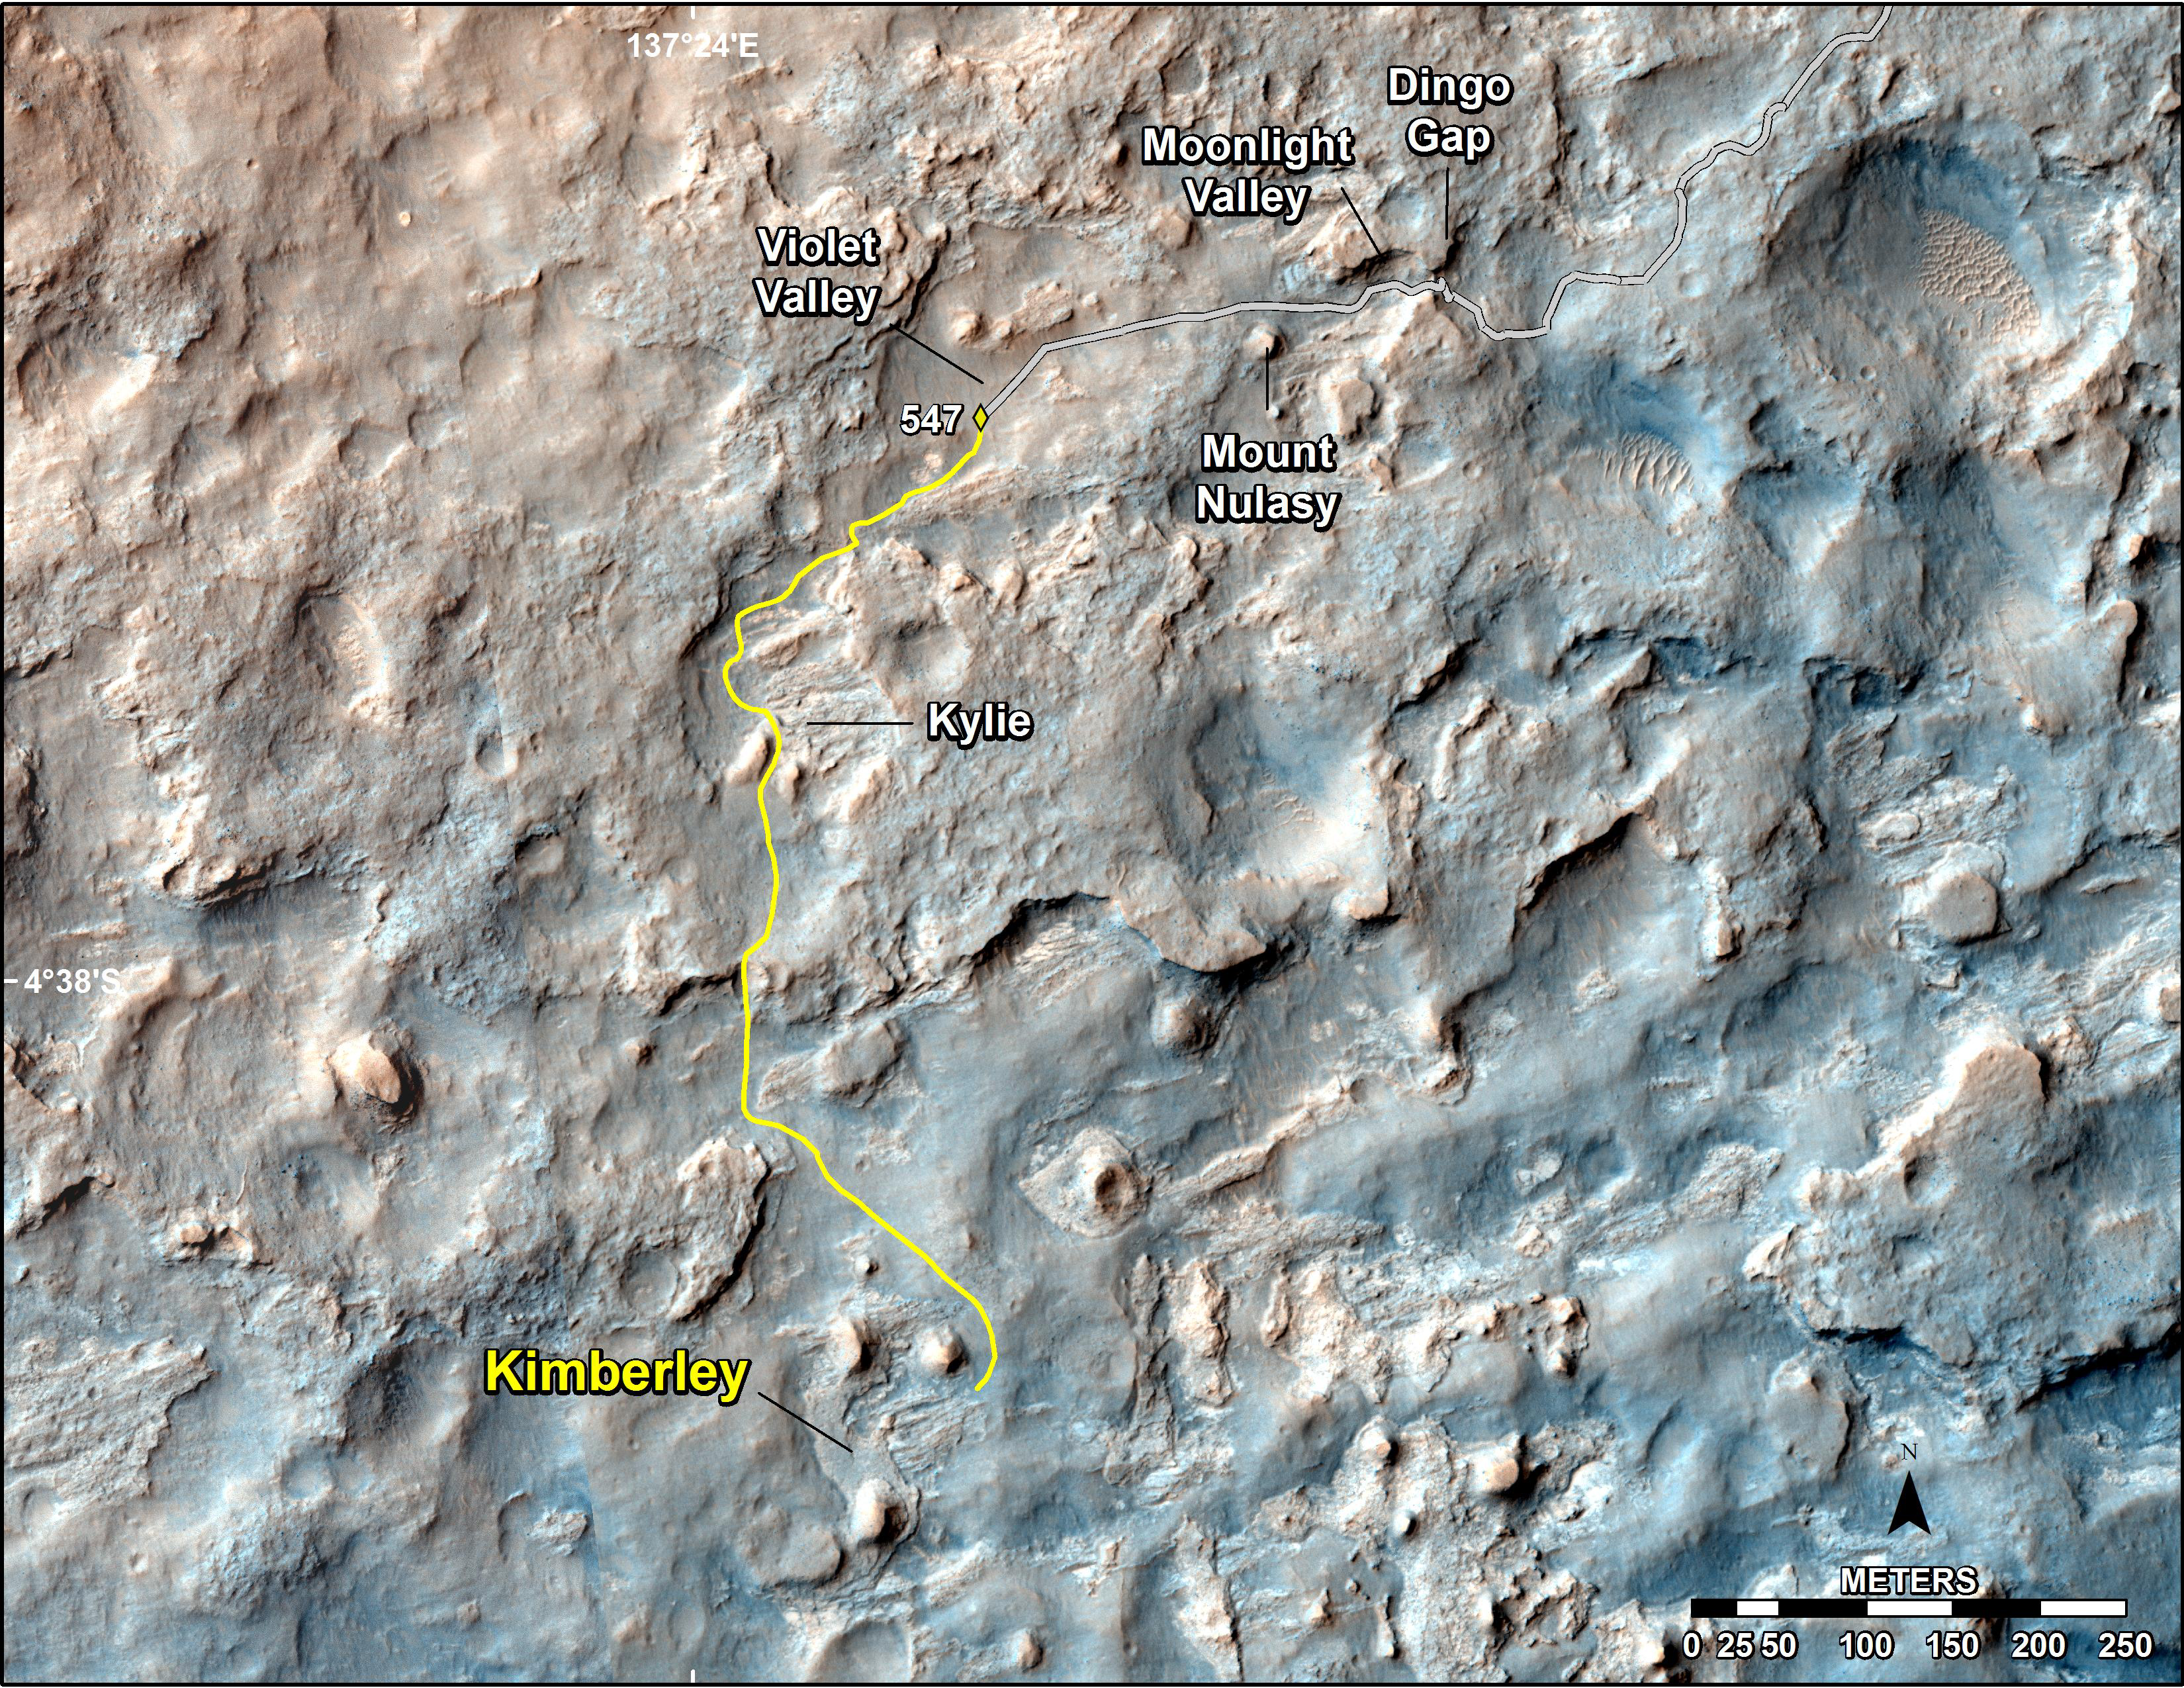

Map of Recent and Planned Driving by Curiosity as of Feb. 18, 2014

This map shows the route driven and route planned for NASA’s Curiosity Mars rover from before reaching “Dingo Gap” — in upper right — to the mission’s next science waypoint, “Kimberley” (formerly referred to as “KMS-9”) — in lower left. The point labeled 547 on the route is where Curiosity finished a drive of 319 feet (100.3 meters) on the 547th Martian day, or sol, of the rover’s mission on Mars (Feb. 18, 2014). The map’s line to that point is the path actually traveled; the yellow line past that is a planned route.

Curiosity entered the area covered by this map in late 2013 and passed through Dingo Gap on Sol 535 (Feb. 9, 2014). To see the traverse through Sol 546 (Feb. 17, 2014) in larger context to include earlier parts of the mission, see http://mars.jpl.nasa.gov/msl/multimedia/images/?ImageID=6007.

The base image for this map is a combination of images from the High Resolution Imaging Science Experiment (HiRISE) camera on NASA’s Mars Reconnaissance Orbiter. North is up.

NASA’s Jet Propulsion Laboratory, a division of the California Institute of Technology, Pasadena, manages the Mars Science Laboratory Project for NASA’s Science Mission Directorate, Washington. JPL designed and built the project’s Curiosity rover and Navcam.

Credit: NASA/JPL-Caltech/Univ. of Arizona